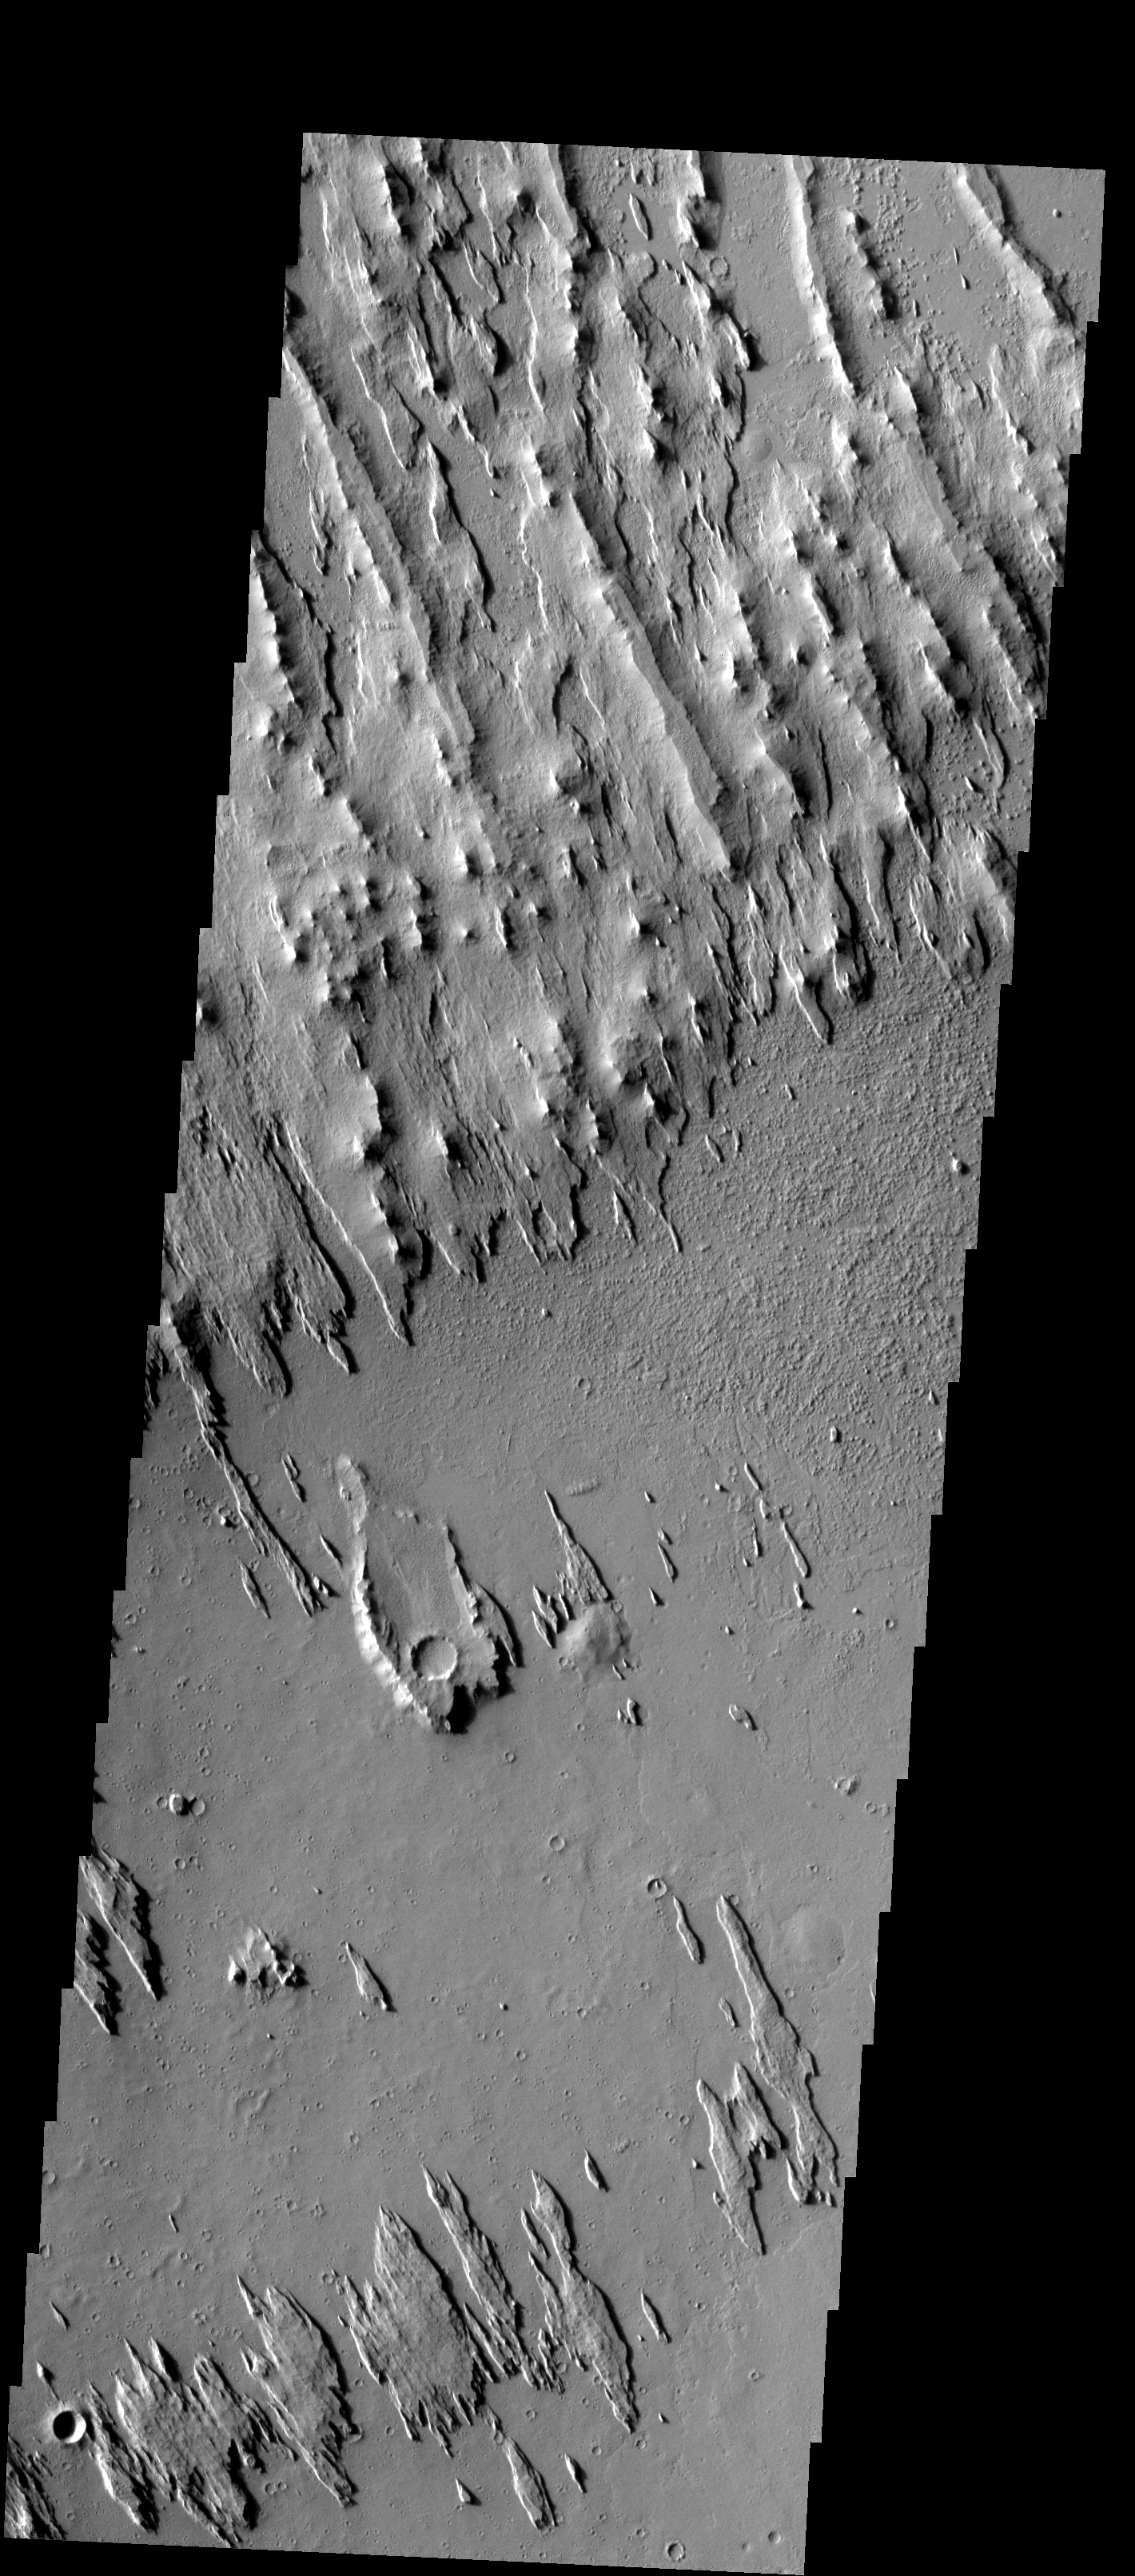

Yardangs

These yardangs – wind eroded ridges – are part of Eumenides Dorsum.

Image information: VIS instrument. Latitude 8.2N, Longitude 203.8E. 18 meter/pixel resolution.

Please see the THEMIS Data Citation Note for details on crediting THEMIS images.

Note: this THEMIS visual image has not been radiometrically nor geometrically calibrated for this preliminary release. An empirical correction has been performed to remove instrumental effects. A linear shift has been applied in the cross-track and down-track direction to approximate spacecraft and planetary motion. Fully calibrated and geometrically projected images will be released through the Planetary Data System in accordance with Project policies at a later time.

NASA’s Jet Propulsion Laboratory manages the 2001 Mars Odyssey mission for NASA’s Office of Space Science, Washington, D.C. The Thermal Emission Imaging System (THEMIS) was developed by Arizona State University, Tempe, in collaboration with Raytheon Santa Barbara Remote Sensing. The THEMIS investigation is led by Dr. Philip Christensen at Arizona State University. Lockheed Martin Astronautics, Denver, is the prime contractor for the Odyssey project, and developed and built the orbiter. Mission operations are conducted jointly from Lockheed Martin and from JPL, a division of the California Institute of Technology in Pasadena.

Credit: NASA/JPL/ASU